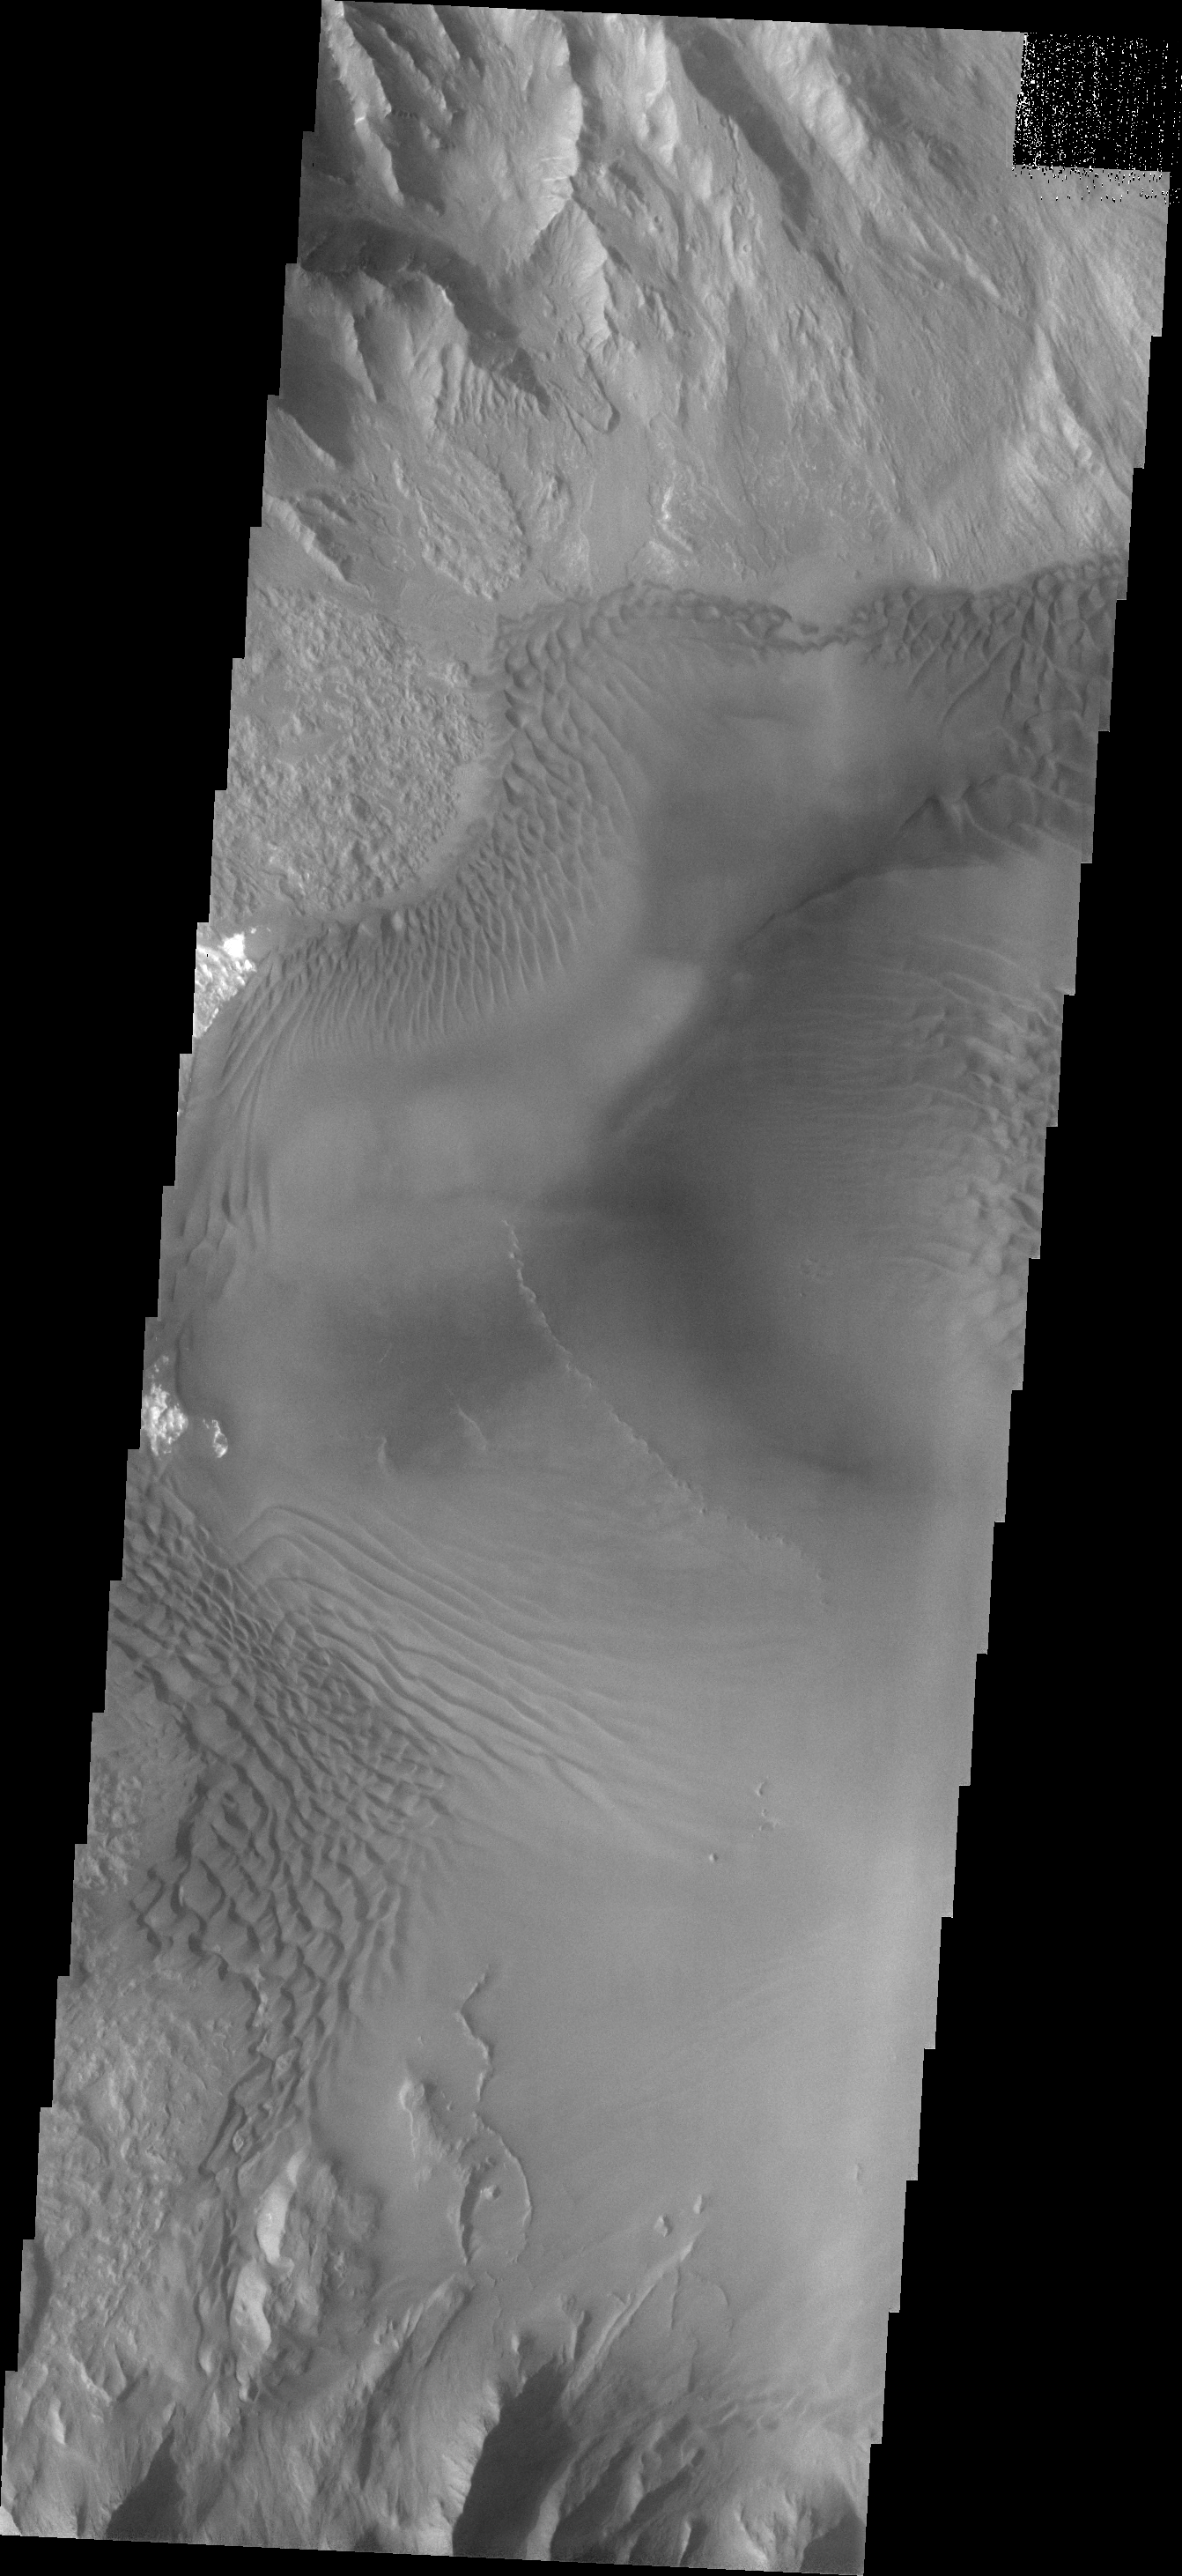

Juventae Chasma

Dune forms cover the top of this sand sheet on the floor of Juventae Chasma, a chasma north of the Valles Marineris canyon system.

Credit: NASA/JPL/ASU